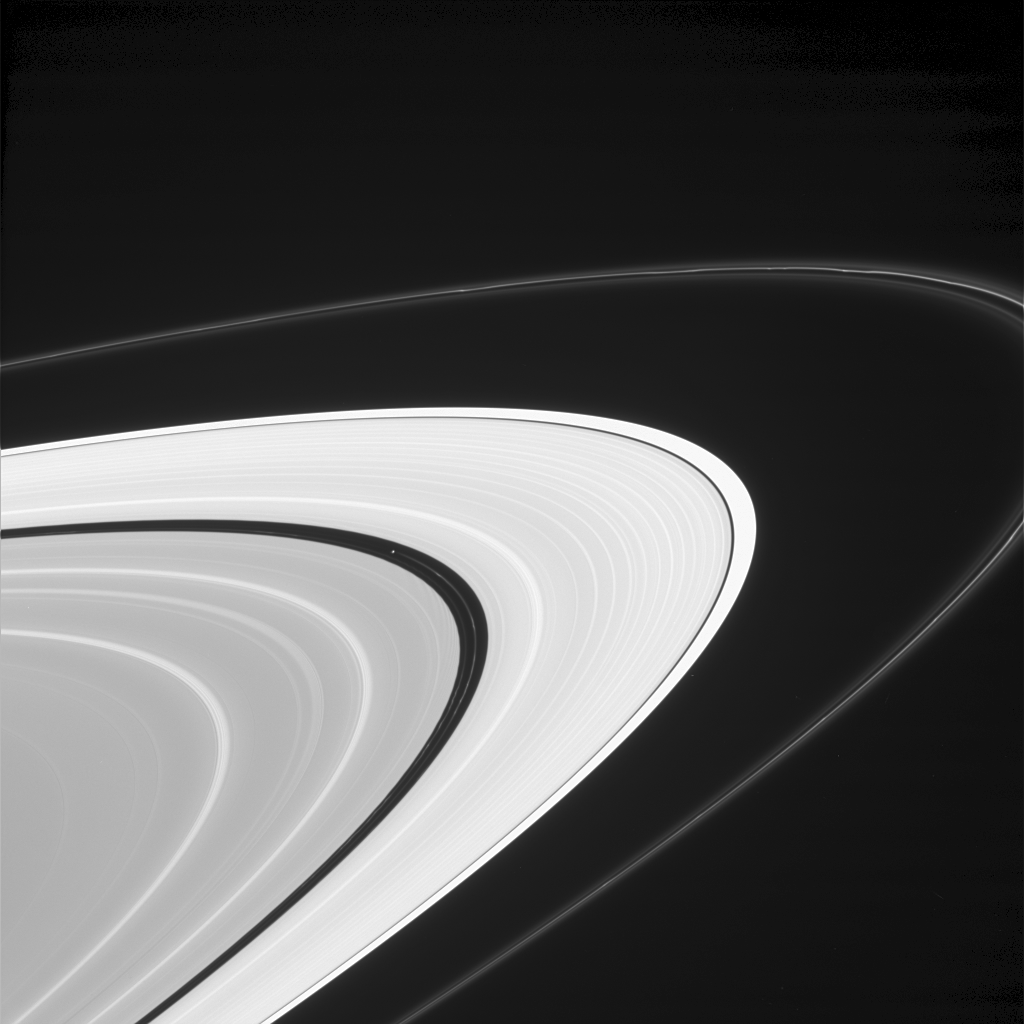

Splendid Striations

This sweeping view of Saturn’s rings offers a look at how the planet’s moons help shape and maintain this structure, making Saturn the jewel of the solar system.

Some of the bright lanes seen here within the main rings are due to resonances with moons such as Mimas, Janus and Prometheus, whose gravity nudges the orbits of the ring particles. These resonances can also cause dark gaps in the rings, like the Cassini Division.

Clumps are visible in both the thin, outer F ring and the ringlets within the Encke Gap; the latter is maintained by the presence of tiny Pan (20 kilometers, or 12 miles, across at left of center). The clumps result from gravitational interactions of ring particles with the small moons that orbit nearby. The structurally complex F ring is maintained by the presence of the moons Prometheus and Pandora, not pictured (see PIA06595).

Pan also creates dark wakes, which can faintly be seen here immediately interior to the inner edge of the Encke Gap.

The view is from beneath Saturn’s ringplane, looking upward.

The image was taken in visible light with the Cassini spacecraft narrow-angle camera on May 24, 2005, at a distance of approximately 1.7 million kilometers (1.1 million miles) from Saturn. The image scale is 10 kilometers (6 miles) per pixel. Contrast was enhanced to improve the visibility of faint objects in the scene.

The Cassini-Huygens mission is a cooperative project of NASA, the European Space Agency and the Italian Space Agency. The Jet Propulsion Laboratory, a division of the California Institute of Technology in Pasadena, manages the mission for NASA’s Science Mission Directorate, Washington, D.C. The Cassini orbiter and its two onboard cameras were designed, developed and assembled at JPL. The imaging team is based at the Space Science Institute, Boulder, Colo.

Credit: NASA/JPL/Space Science Institute